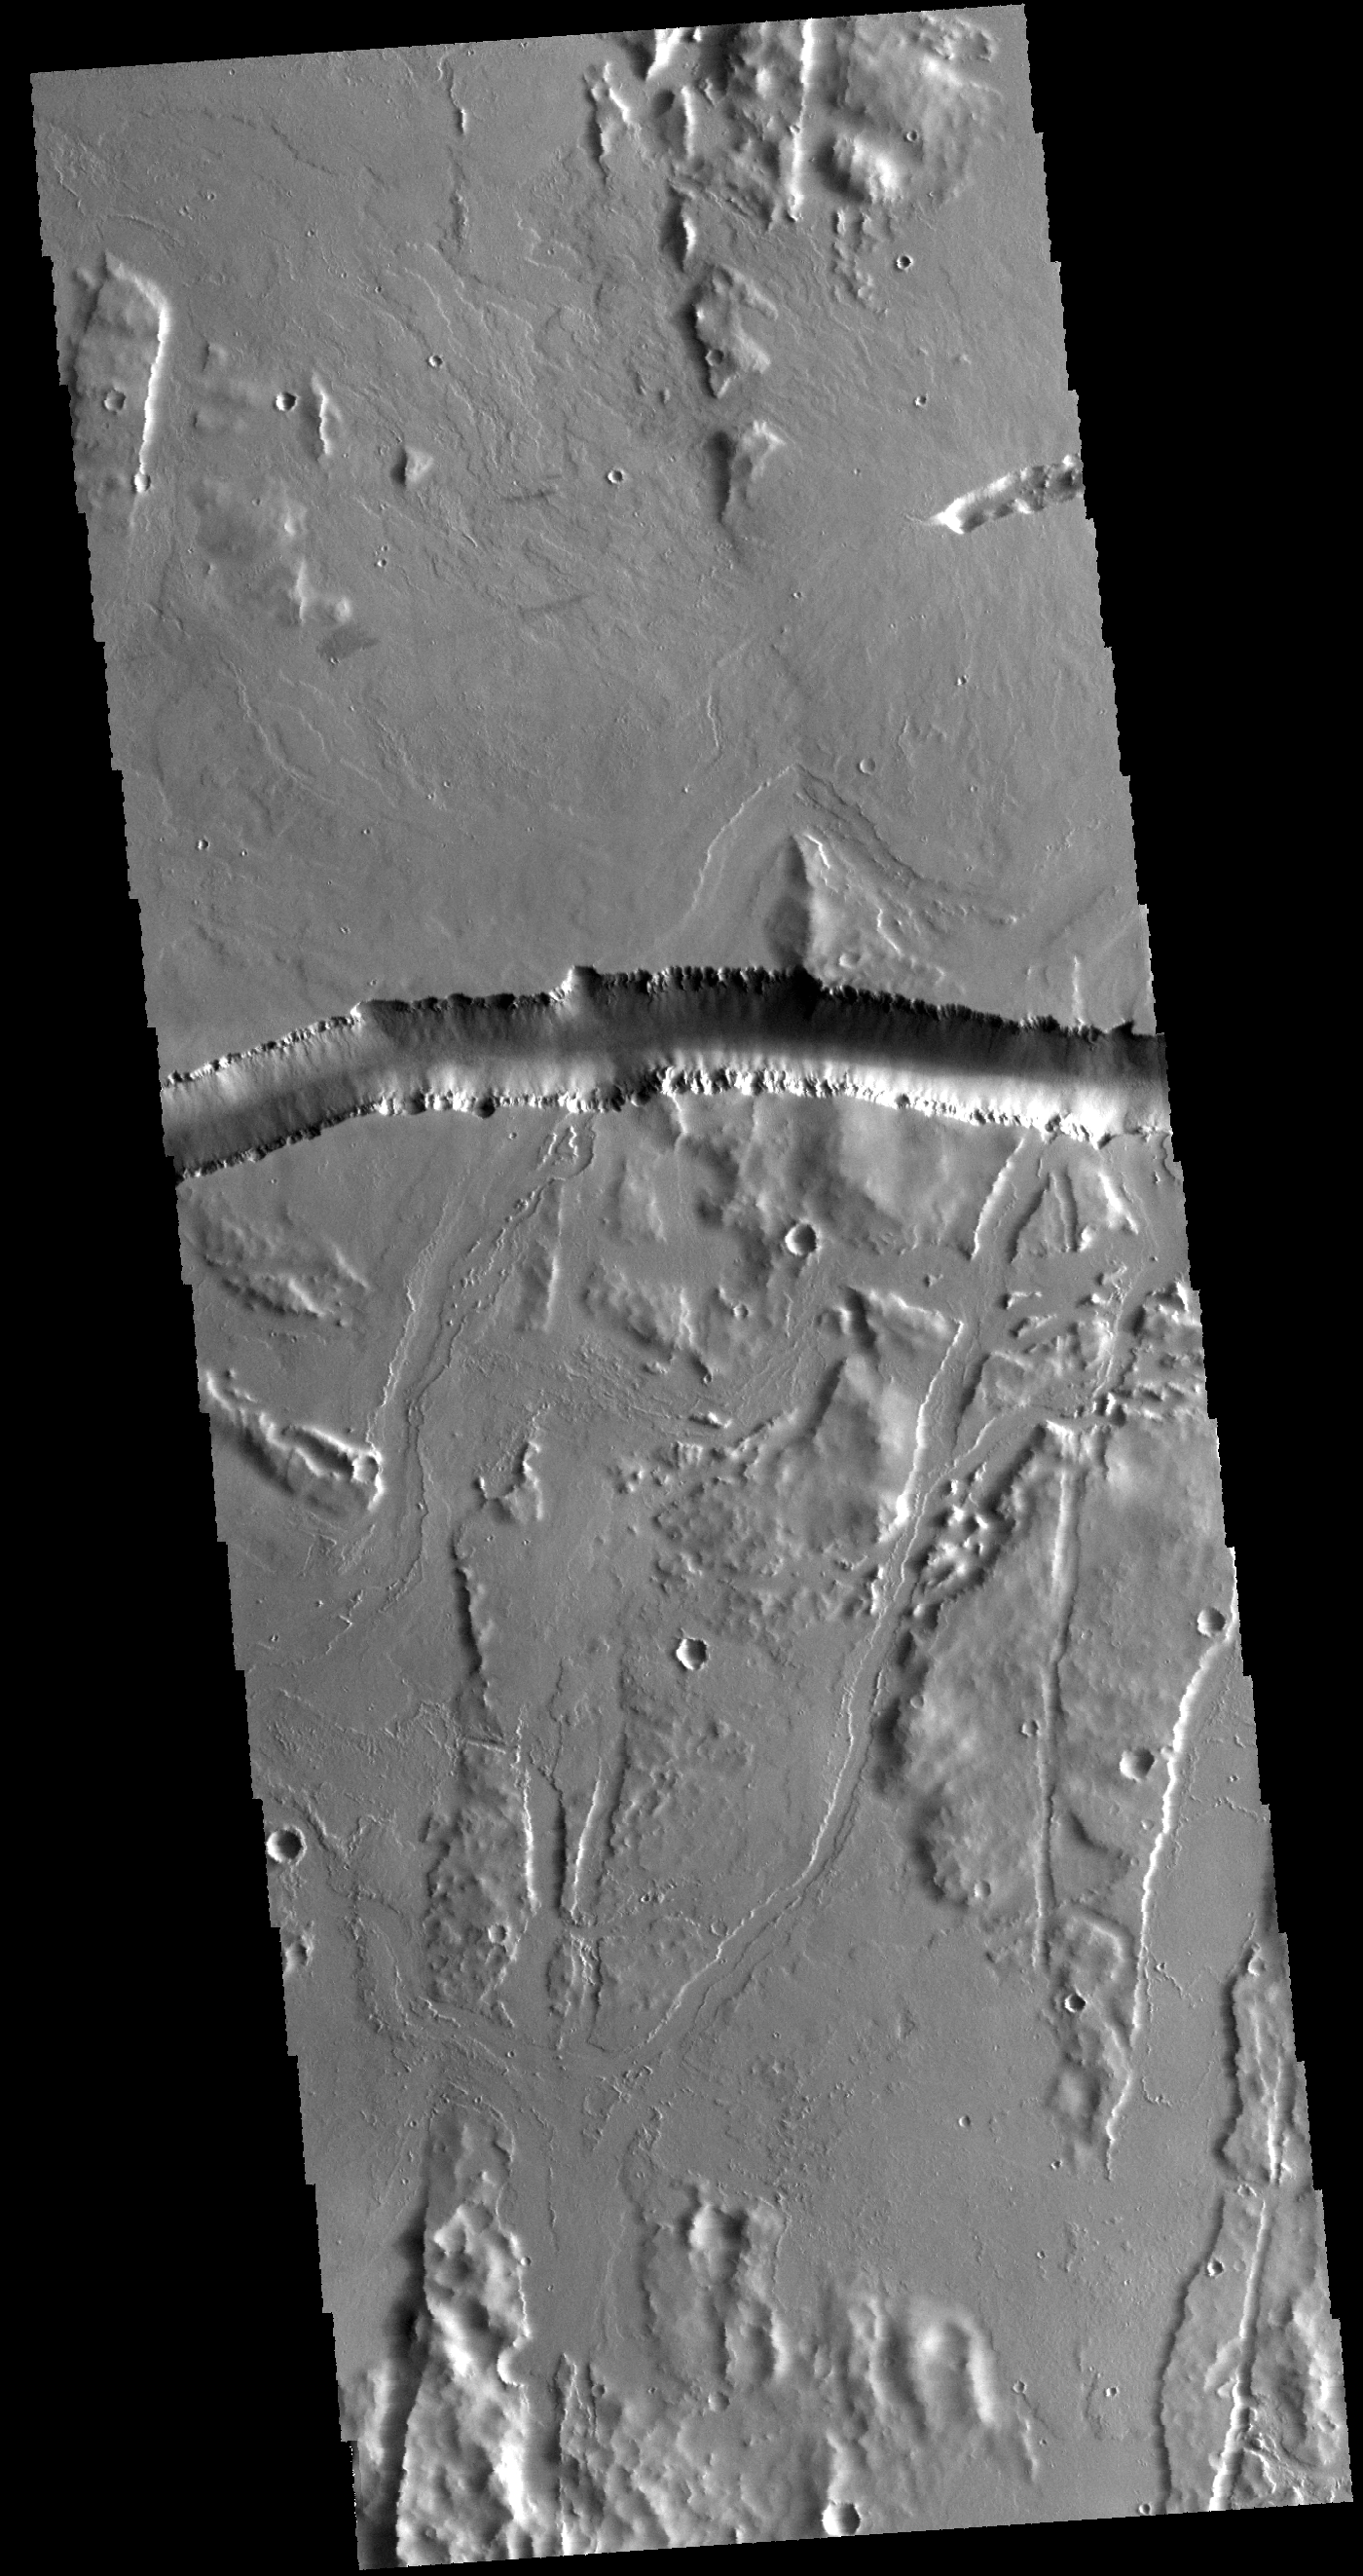

Olympica Fossae

The depression crossing this VIS image is a lava channel called Olympica Fossae. It is located on lava plains between Alba Mons and Olympus Mons.

Credit: NASA/JPL-Caltech/ASU